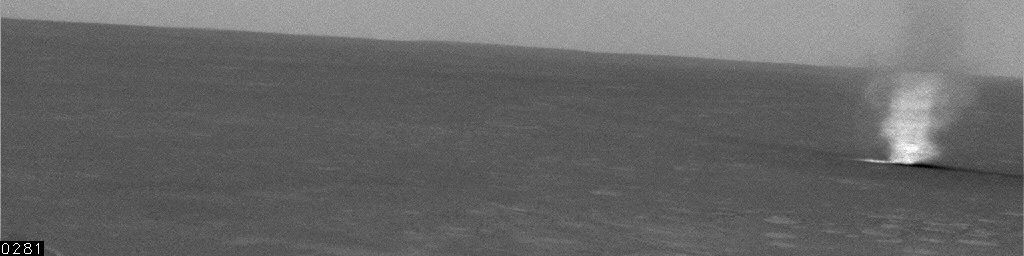

Wind-Driven Traveler on Mars (Spirit Sol 486)

A dust devil spins across the surface of Gusev Crater just before noon on Mars. NASA’s Spirit rover took the series of images in this spectacular 21-frame animation with its navigation camera on the rover’s martian day, or sol, 486 (March 15, 2005).

The event occurred during a period of 9 minutes and 35 seconds beginning at 11:48 a.m. local Mars time, recording the dust devil’s progress in a northeasterly direction about 1.0 kilometer (0.62 mile) away from Spirit’s perch on the slopes of the “Columbia Hills.” The whirlwind was traveling at about 4.8 meters per second (16 feet per second) and covered a distance of about 1.6 kilometers (1 mile).

Contrast has been enhanced for anything in the images that changes from frame to frame, that is, for the dust devil. The dust devil is about 34 meters (112 feet) in diameter.

Credit: NASA/JPL